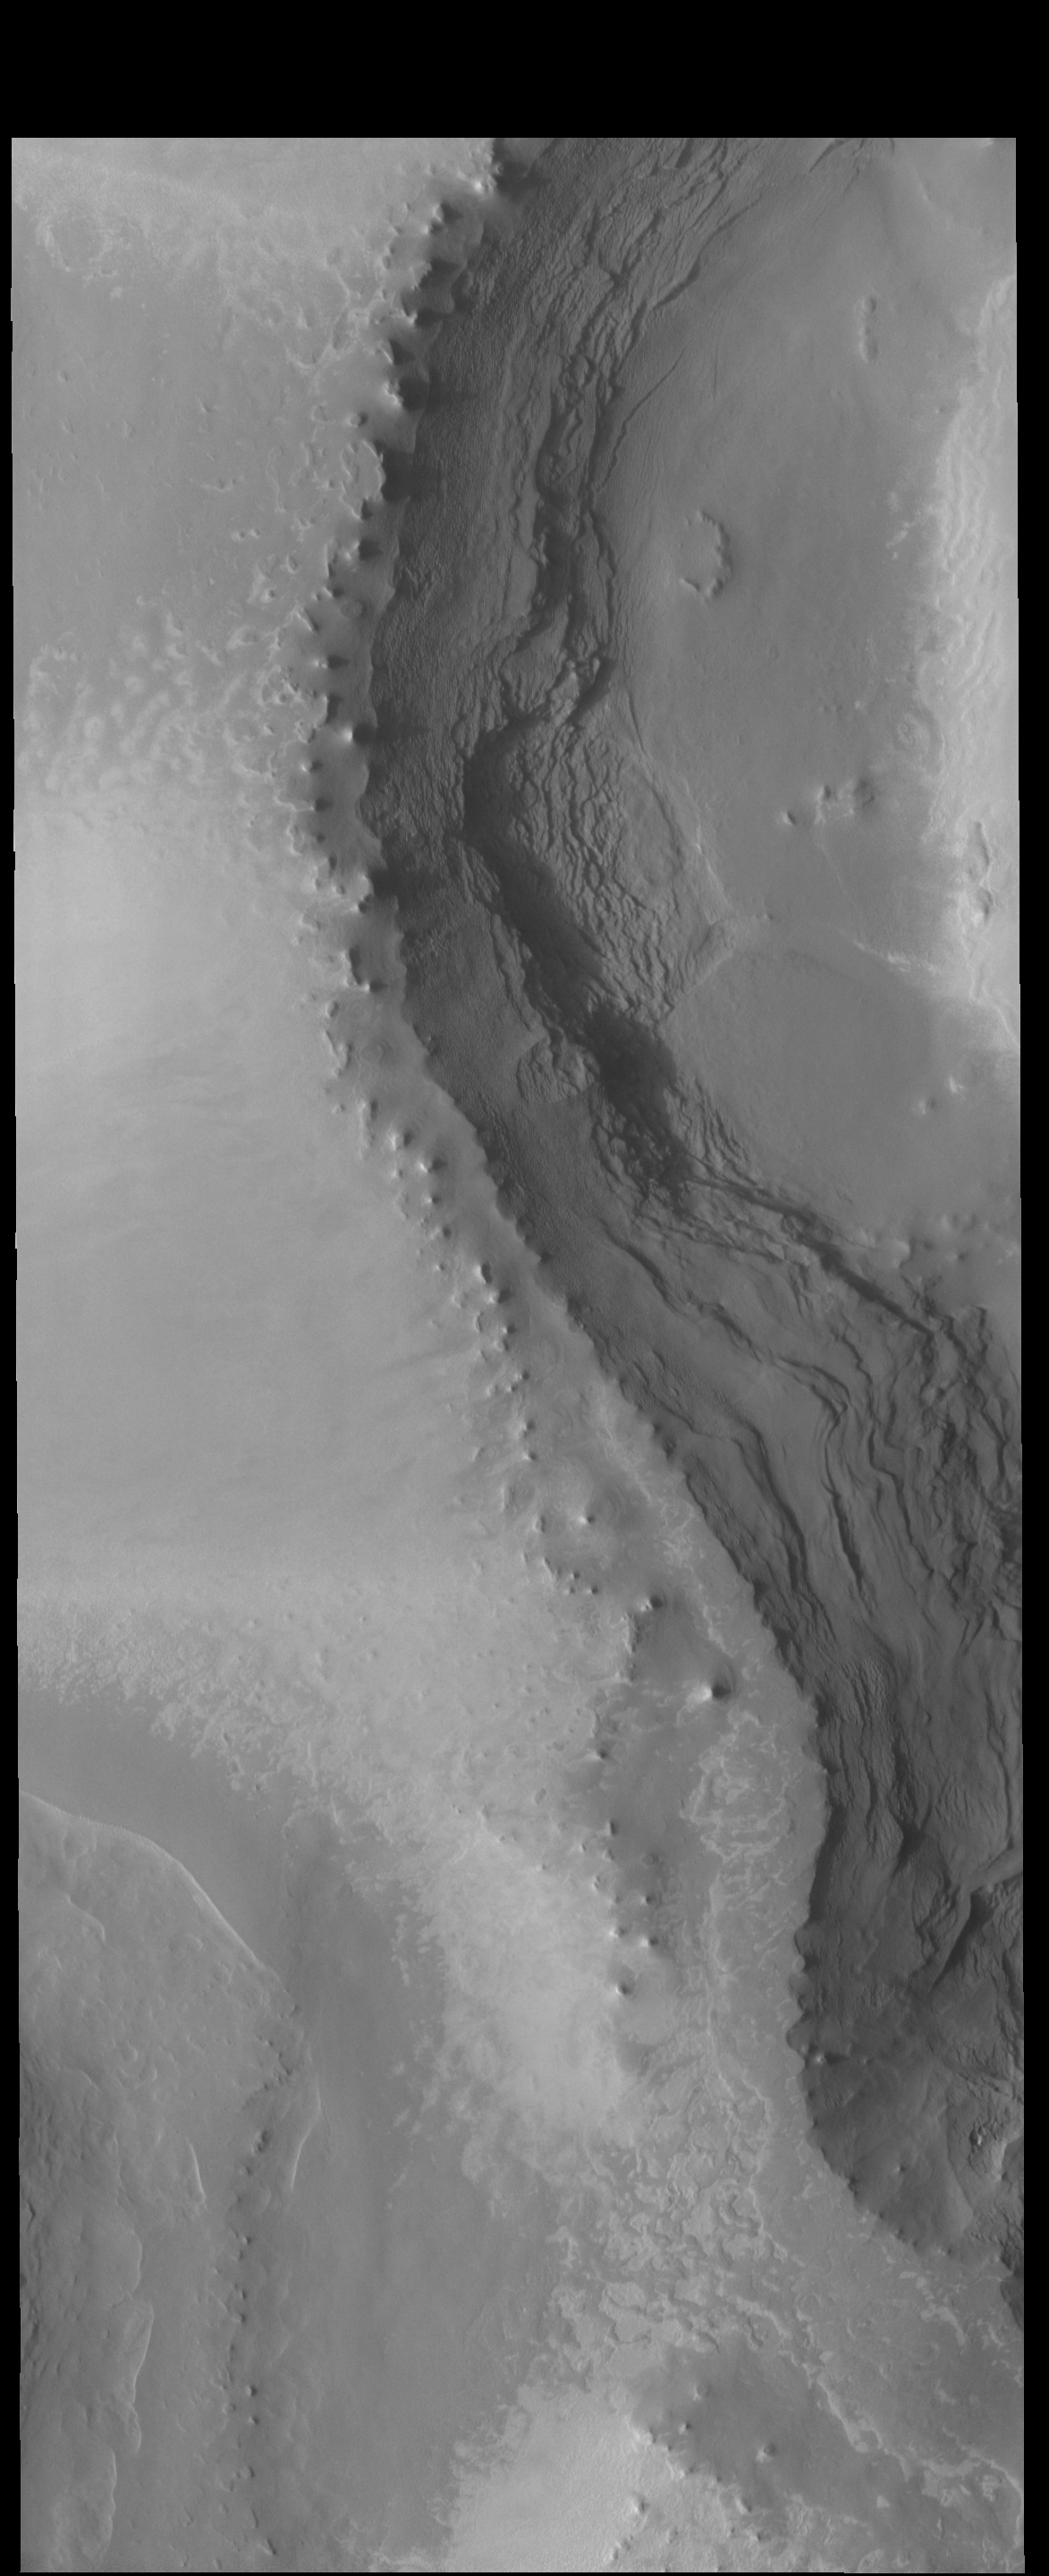

Polar Layers

This VIS image shows the layering of the north polar cap.

Credit: NASA/JPL-Caltech/ASU